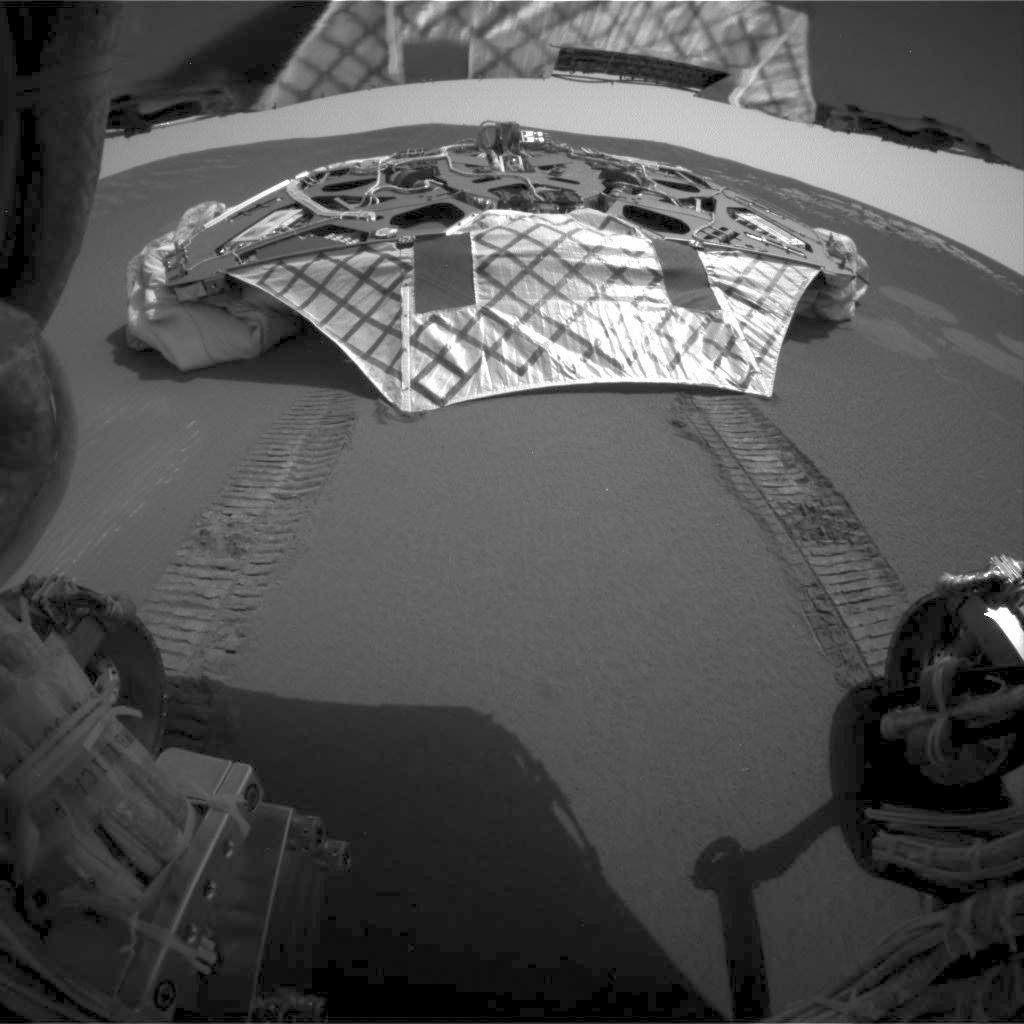

Opportunity on Its Own

This image captured by the Mars Exploration Rover Opportunity’s rear hazard-identification camera shows the now-empty lander that carried the rover 283 million miles to Meridiani Planum, Mars. Engineers received confirmation that Opportunity’s six wheels successfully rolled off the lander and onto martian soil at 3:01 a.m. PST, January 31, 2004, on the seventh martian day, or sol, of the mission. The rover is approximately 1 meter (3 feet) in front of the lander, facing north.

Credit: NASA/JPL